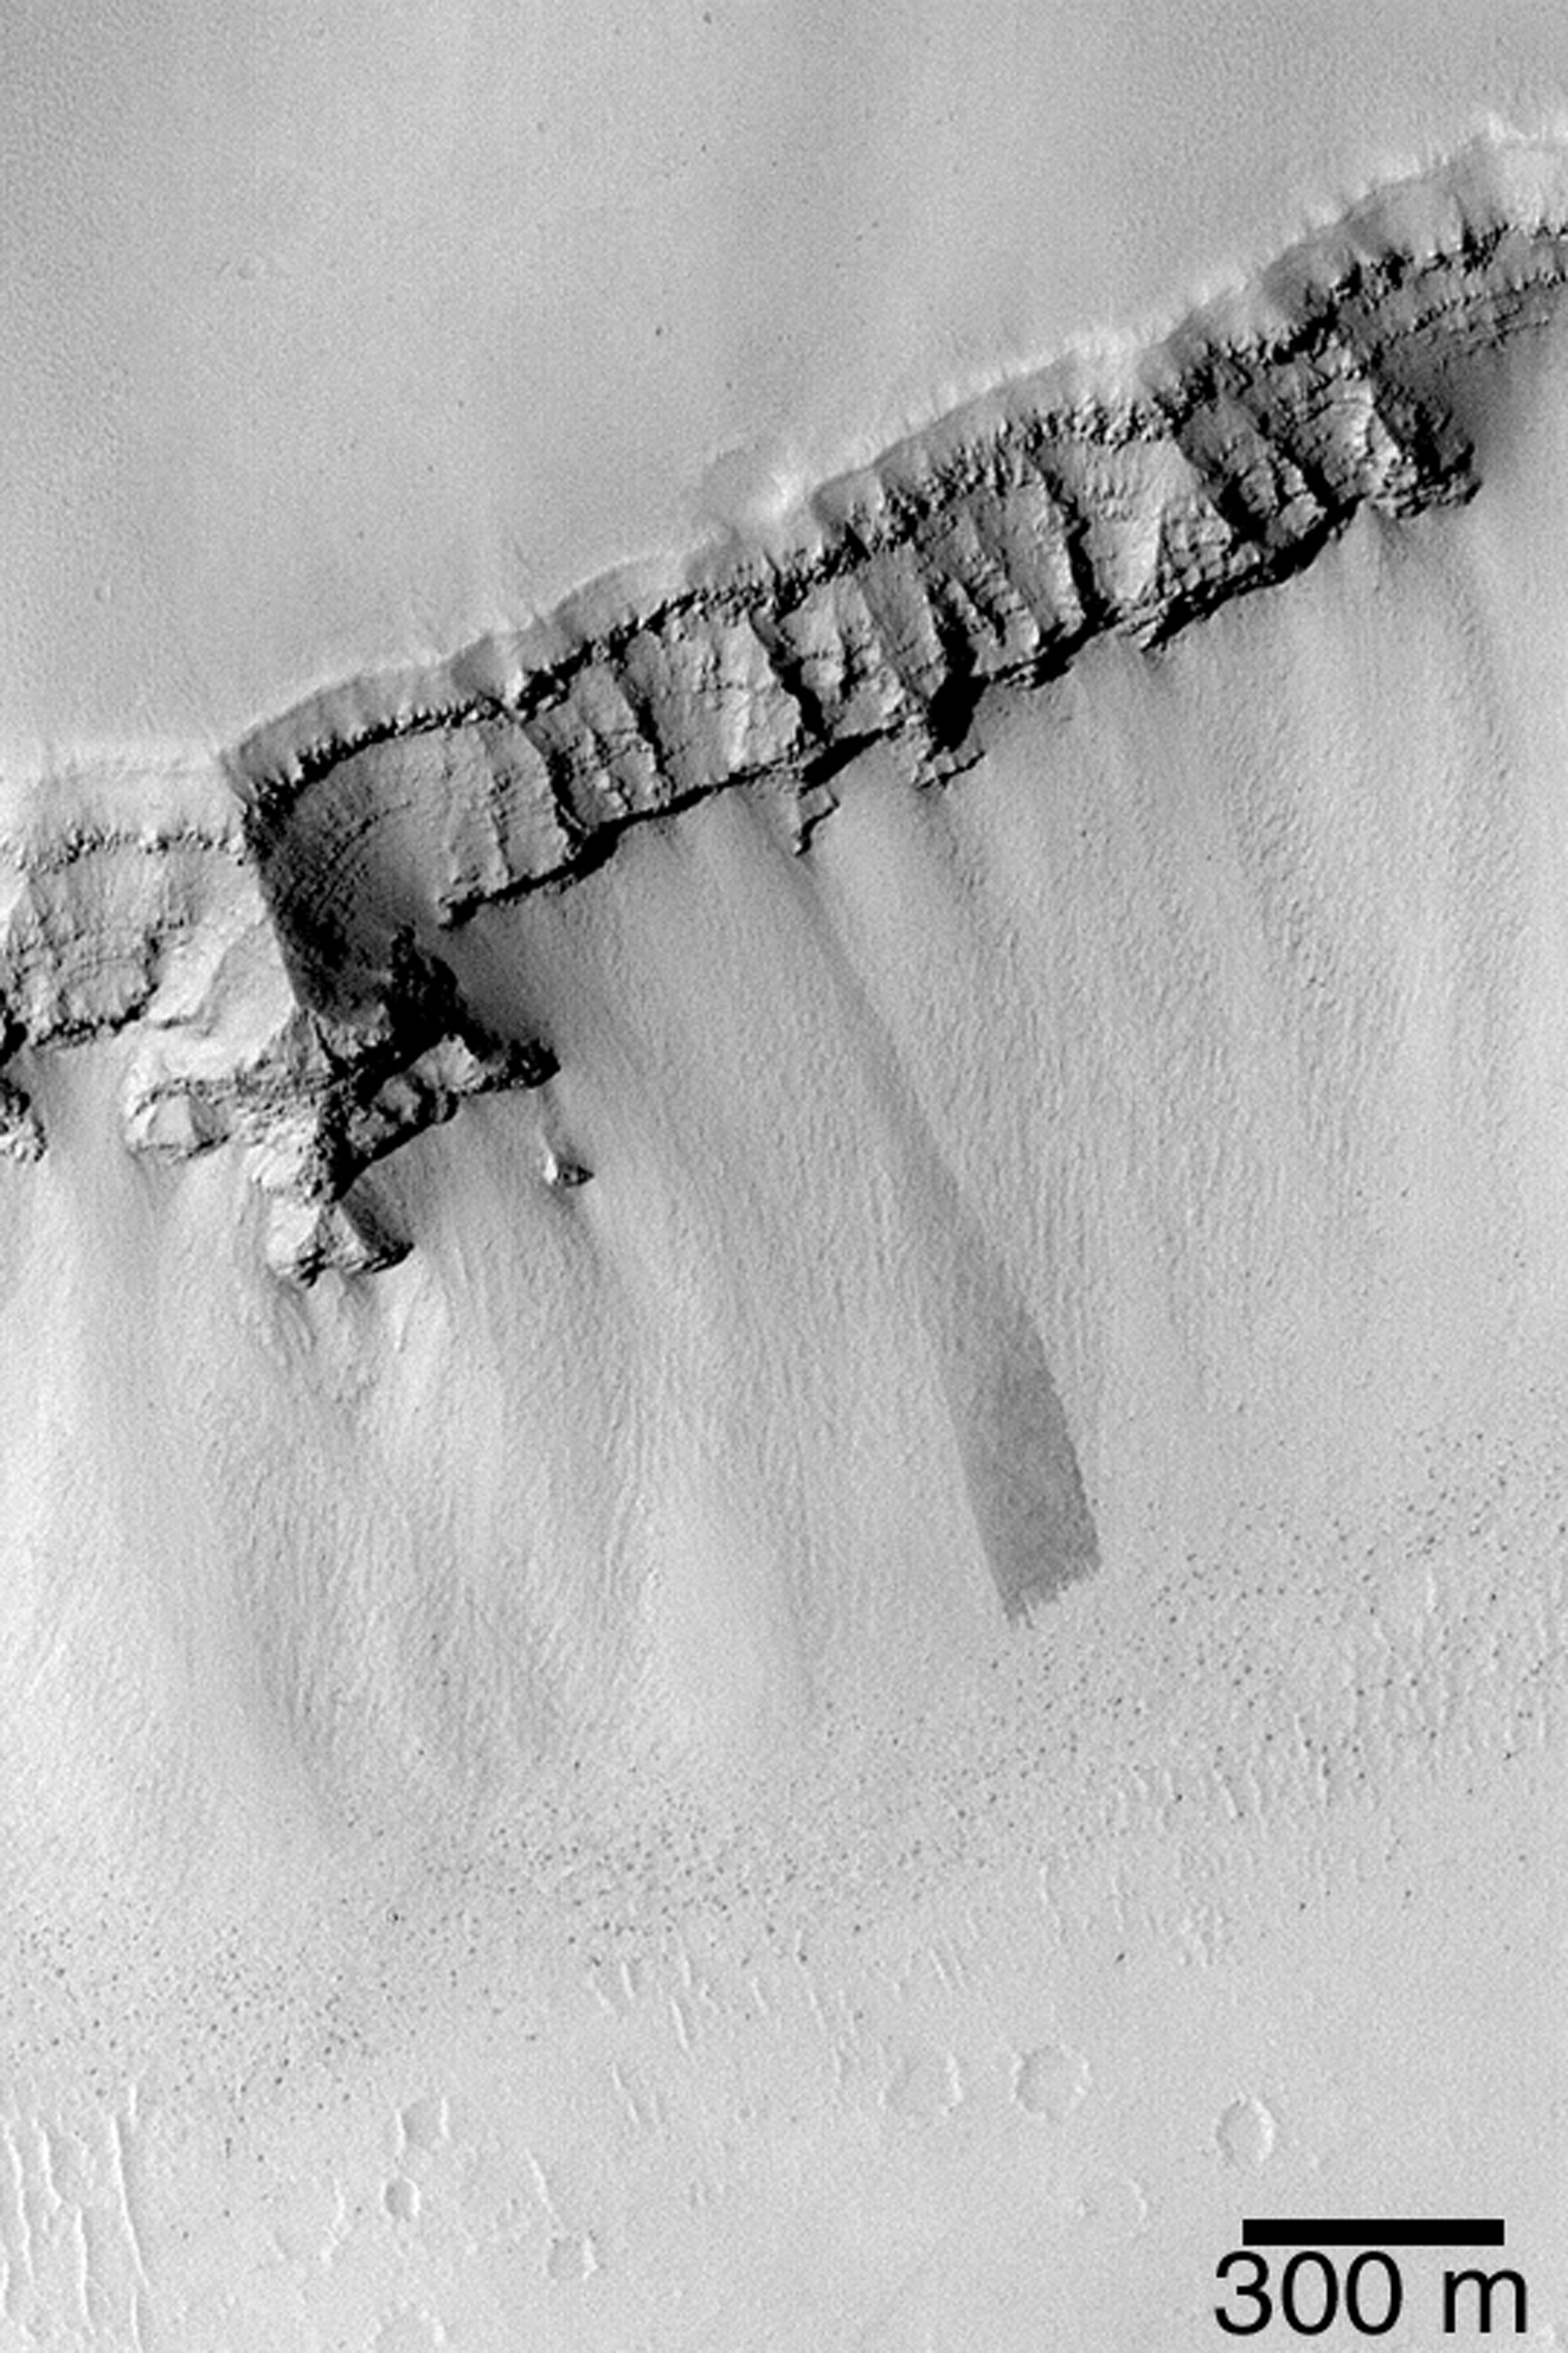

Layers, Boulders, and Dust

MGS MOC Release No. MOC2-364, 18 May 2003

This Mars Global Surveyor (MGS) Mars Orbiter Camera (MOC) picture shows the wall of a trough in the Zephyrus Fossae region, west of the Elysium Rise near 27.9°N, 217.5°W. The trough wall has cut through and exposed layered bedrock, visible near the top of the wall. Talus covers the lower portions of the wall; this debris includes many automobile- and house-sized boulder–most of which are seen as dark dots at the base of the slope. Dust has coated and mantled much of this terrain, including some of the boulders. The dark streak near the center of the picture was formed by landsliding (or avalanching) of some of the dust. Sunlight illuminates the scene from the lower left.

Credit: NASA/JPL/Malin Space Science Systems